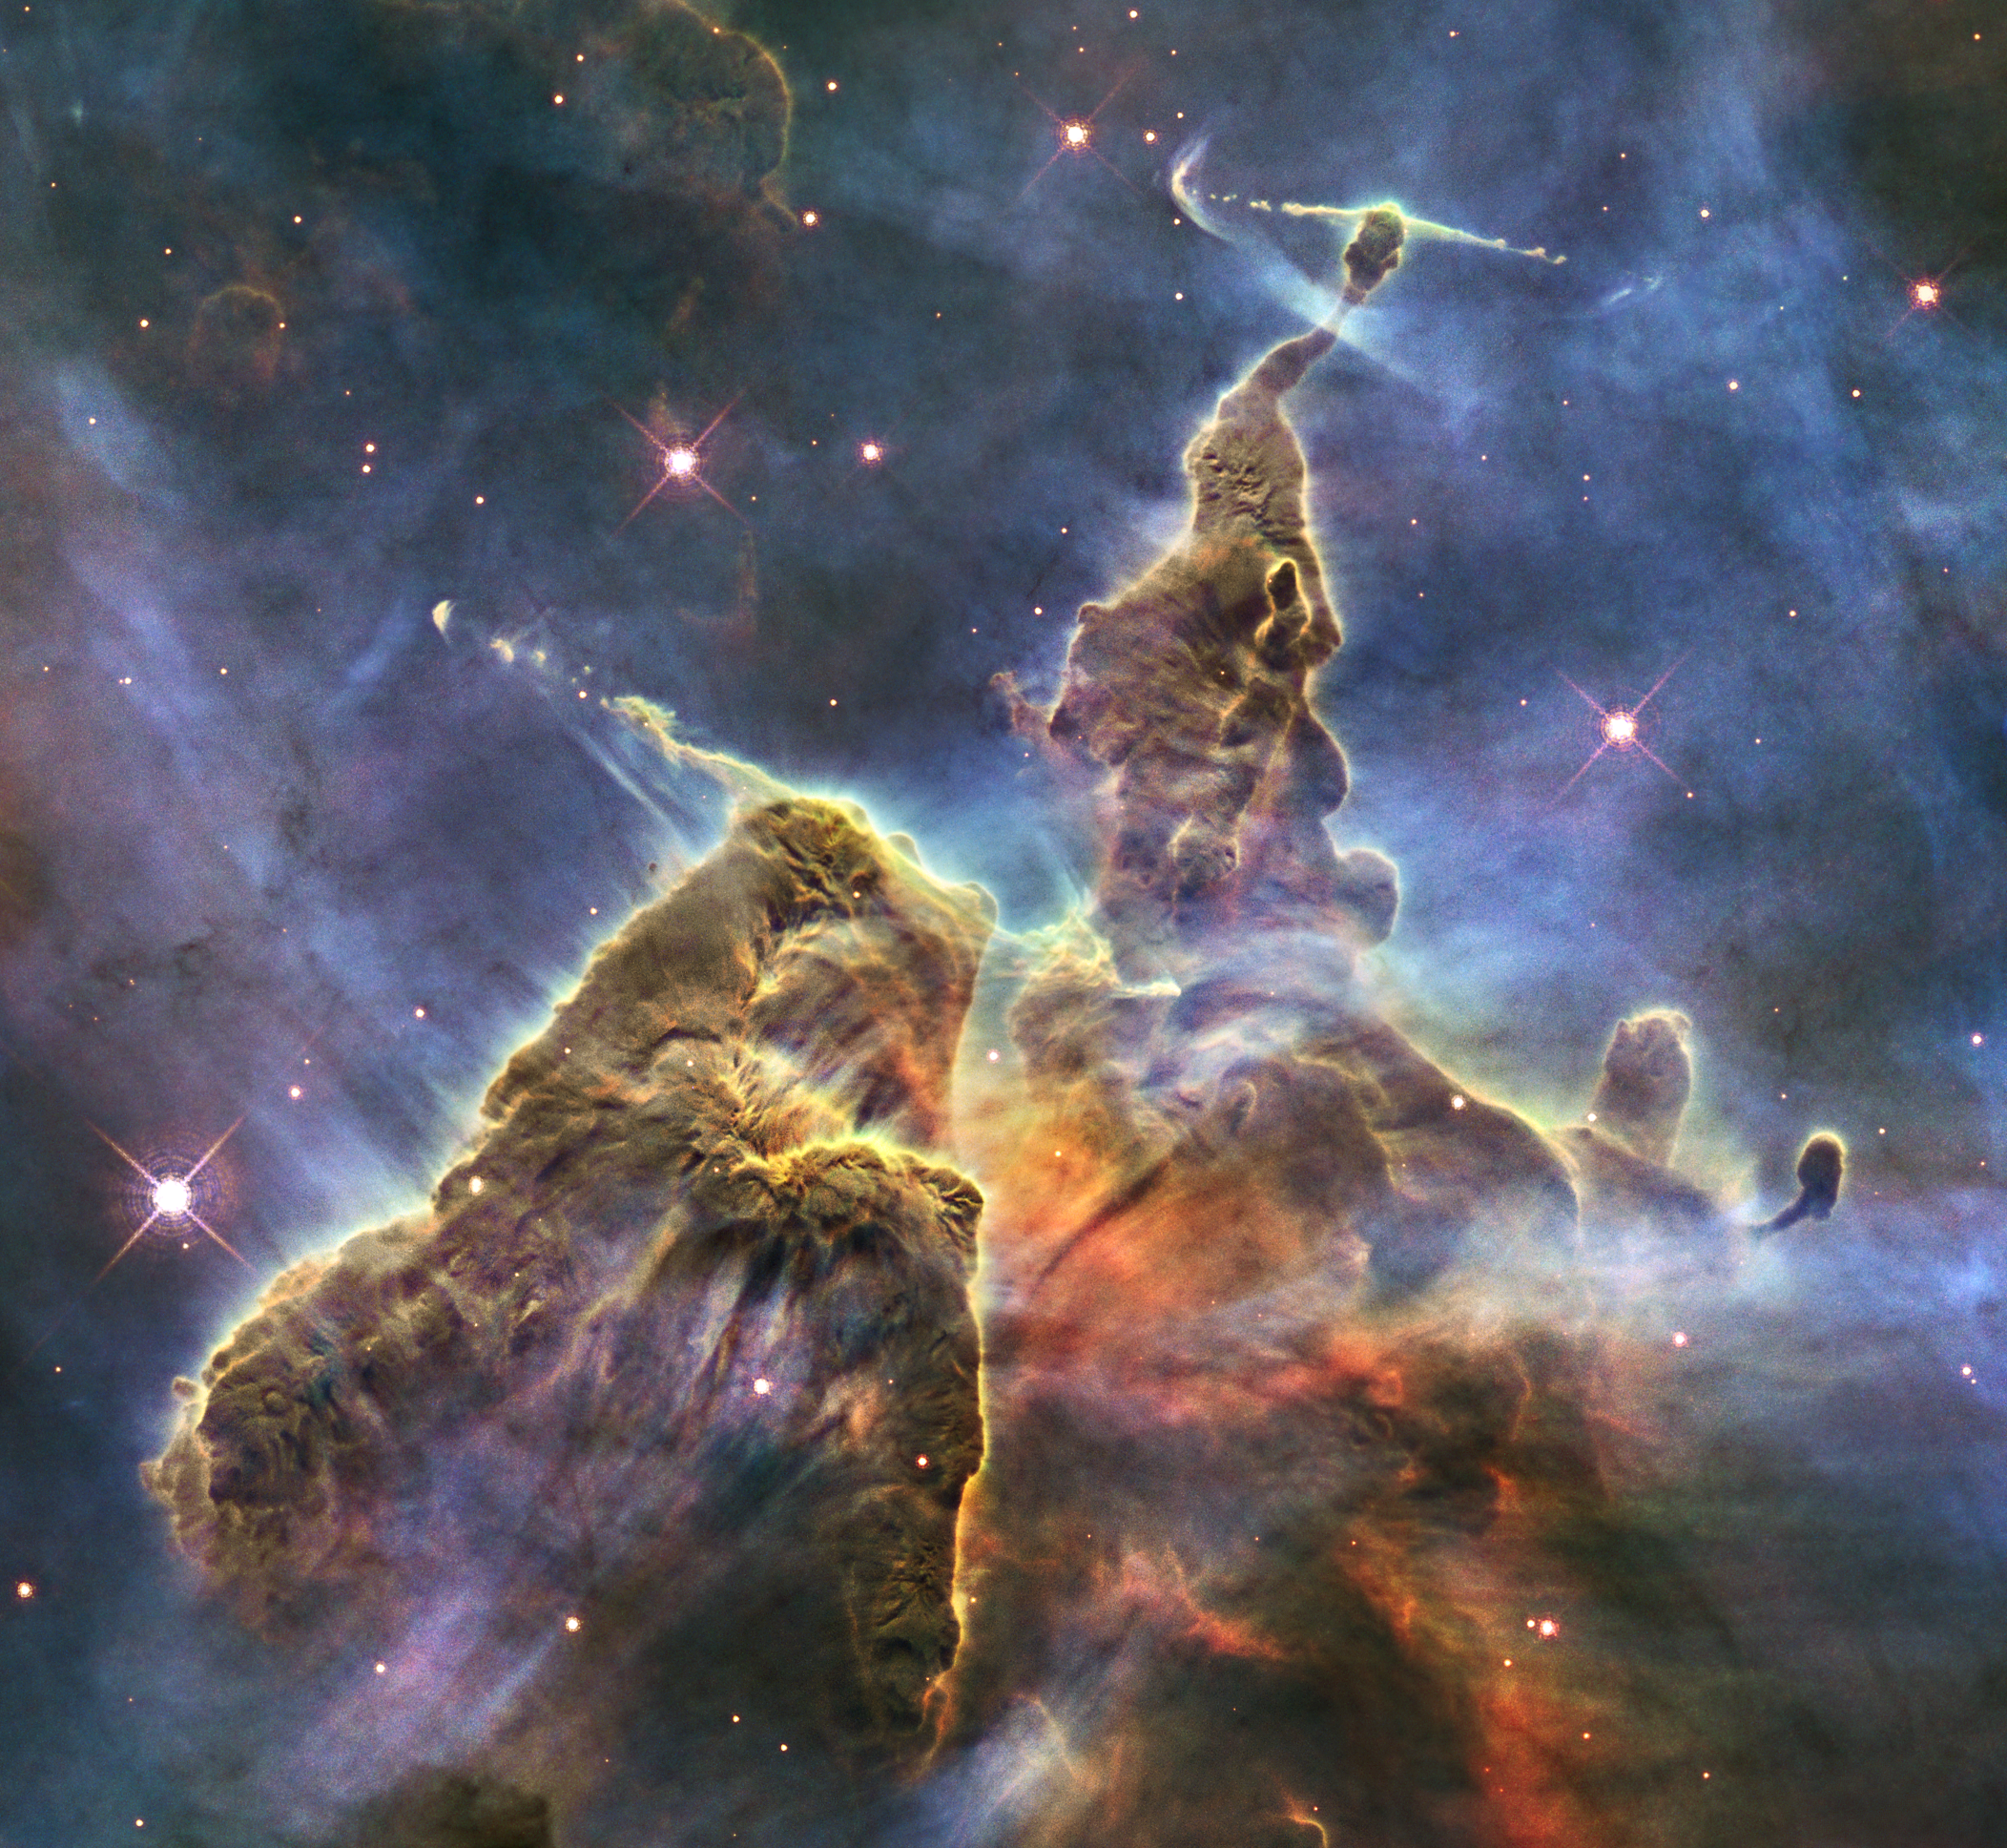

Hubble Captures View of ‘Mystic Mountain’

This craggy fantasy mountaintop enshrouded by wispy clouds looks like a bizarre landscape from Tolkien’s “The Lord of the Rings” or a Dr. Seuss book, depending on your imagination. The NASA Hubble Space Telescope image, which is even more dramatic than fiction, captures the chaotic activity atop a three-light-year-tall pillar of gas and dust that is being eaten away by the brilliant light from nearby bright stars. The pillar is also being assaulted from within, as infant stars buried inside it fire off jets of gas that can be seen streaming from towering peaks.

This turbulent cosmic pinnacle lies within a tempestuous stellar nursery called the Carina Nebula, located 7,500 light-years away in the southern constellation Carina. The image celebrates the 20th anniversary of Hubble’s launch and deployment into an orbit around Earth.

Scorching radiation and fast winds (streams of charged particles) from super-hot newborn stars in the nebula are shaping and compressing the pillar, causing new stars to form within it. Streamers of hot ionized gas can be seen flowing off the ridges of the structure, and wispy veils of gas and dust, illuminated by starlight, float around its towering peaks. The denser parts of the pillar are resisting being eroded by radiation much like a towering butte in Utah’s Monument Valley withstands erosion by water and wind.

Nestled inside this dense mountain are fledgling stars. Long streamers of gas can be seen shooting in opposite directions off the pedestal at the top of the image. Another pair of jets is visible at another peak near the center of the image. These jets (known as HH 901 and HH 902, respectively) are the signpost for new star birth. The jets are launched by swirling disks around the young stars, which allow material to slowly accrete onto the stars’ surfaces.

Hubble’s Wide Field Camera 3 observed the pillar on Feb. 1-2, 2010. The colors in this composite image correspond to the glow of oxygen (blue), hydrogen and nitrogen (green), and sulfur (red).

The Hubble Space Telescope is a project of international cooperation between NASA and the European Space Agency. NASA’s Goddard Space Flight Center in Greenbelt, Maryland, manages the telescope. The Space Telescope Science Institute (STScI) in Baltimore conducts Hubble science operations. STScI is operated for NASA by the Association of Universities for Research in Astronomy, Inc., in Washington.

Credit: NASA/ESA/STScI